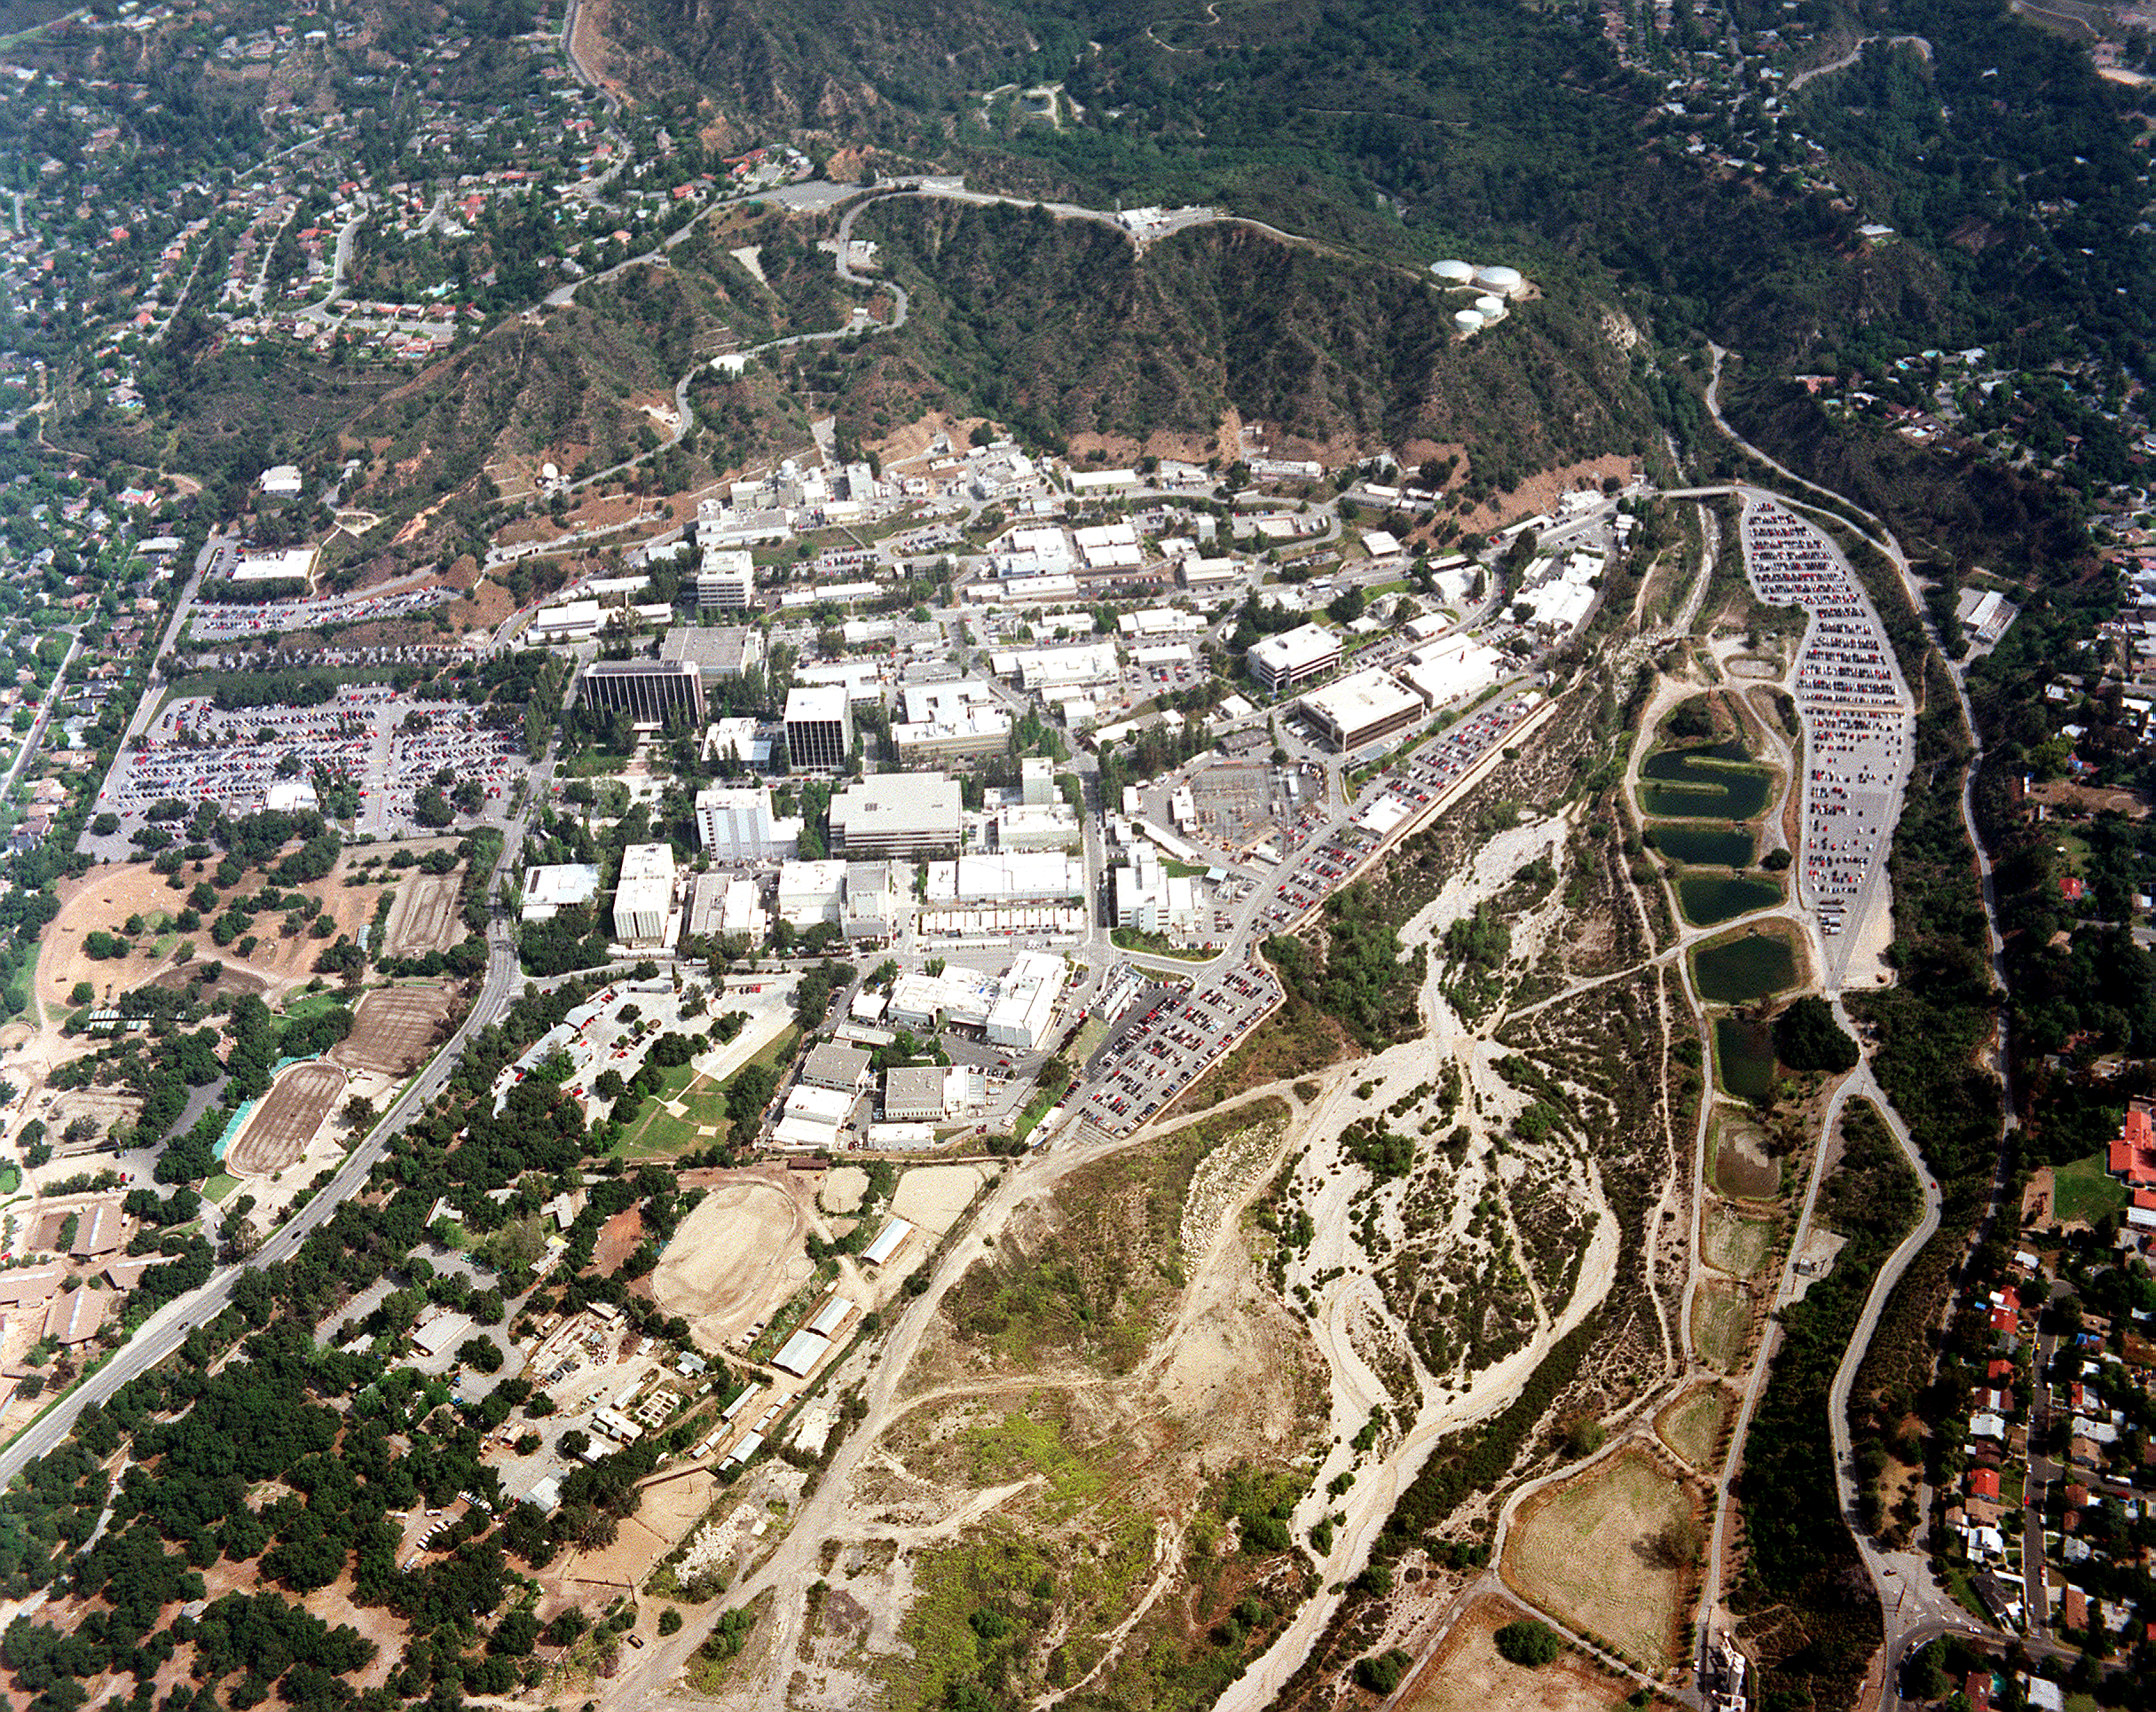

JPL

An aerial photograph of NASA's Jet Propulsion Laboratory

Credit: NASA/JPL-Caltech